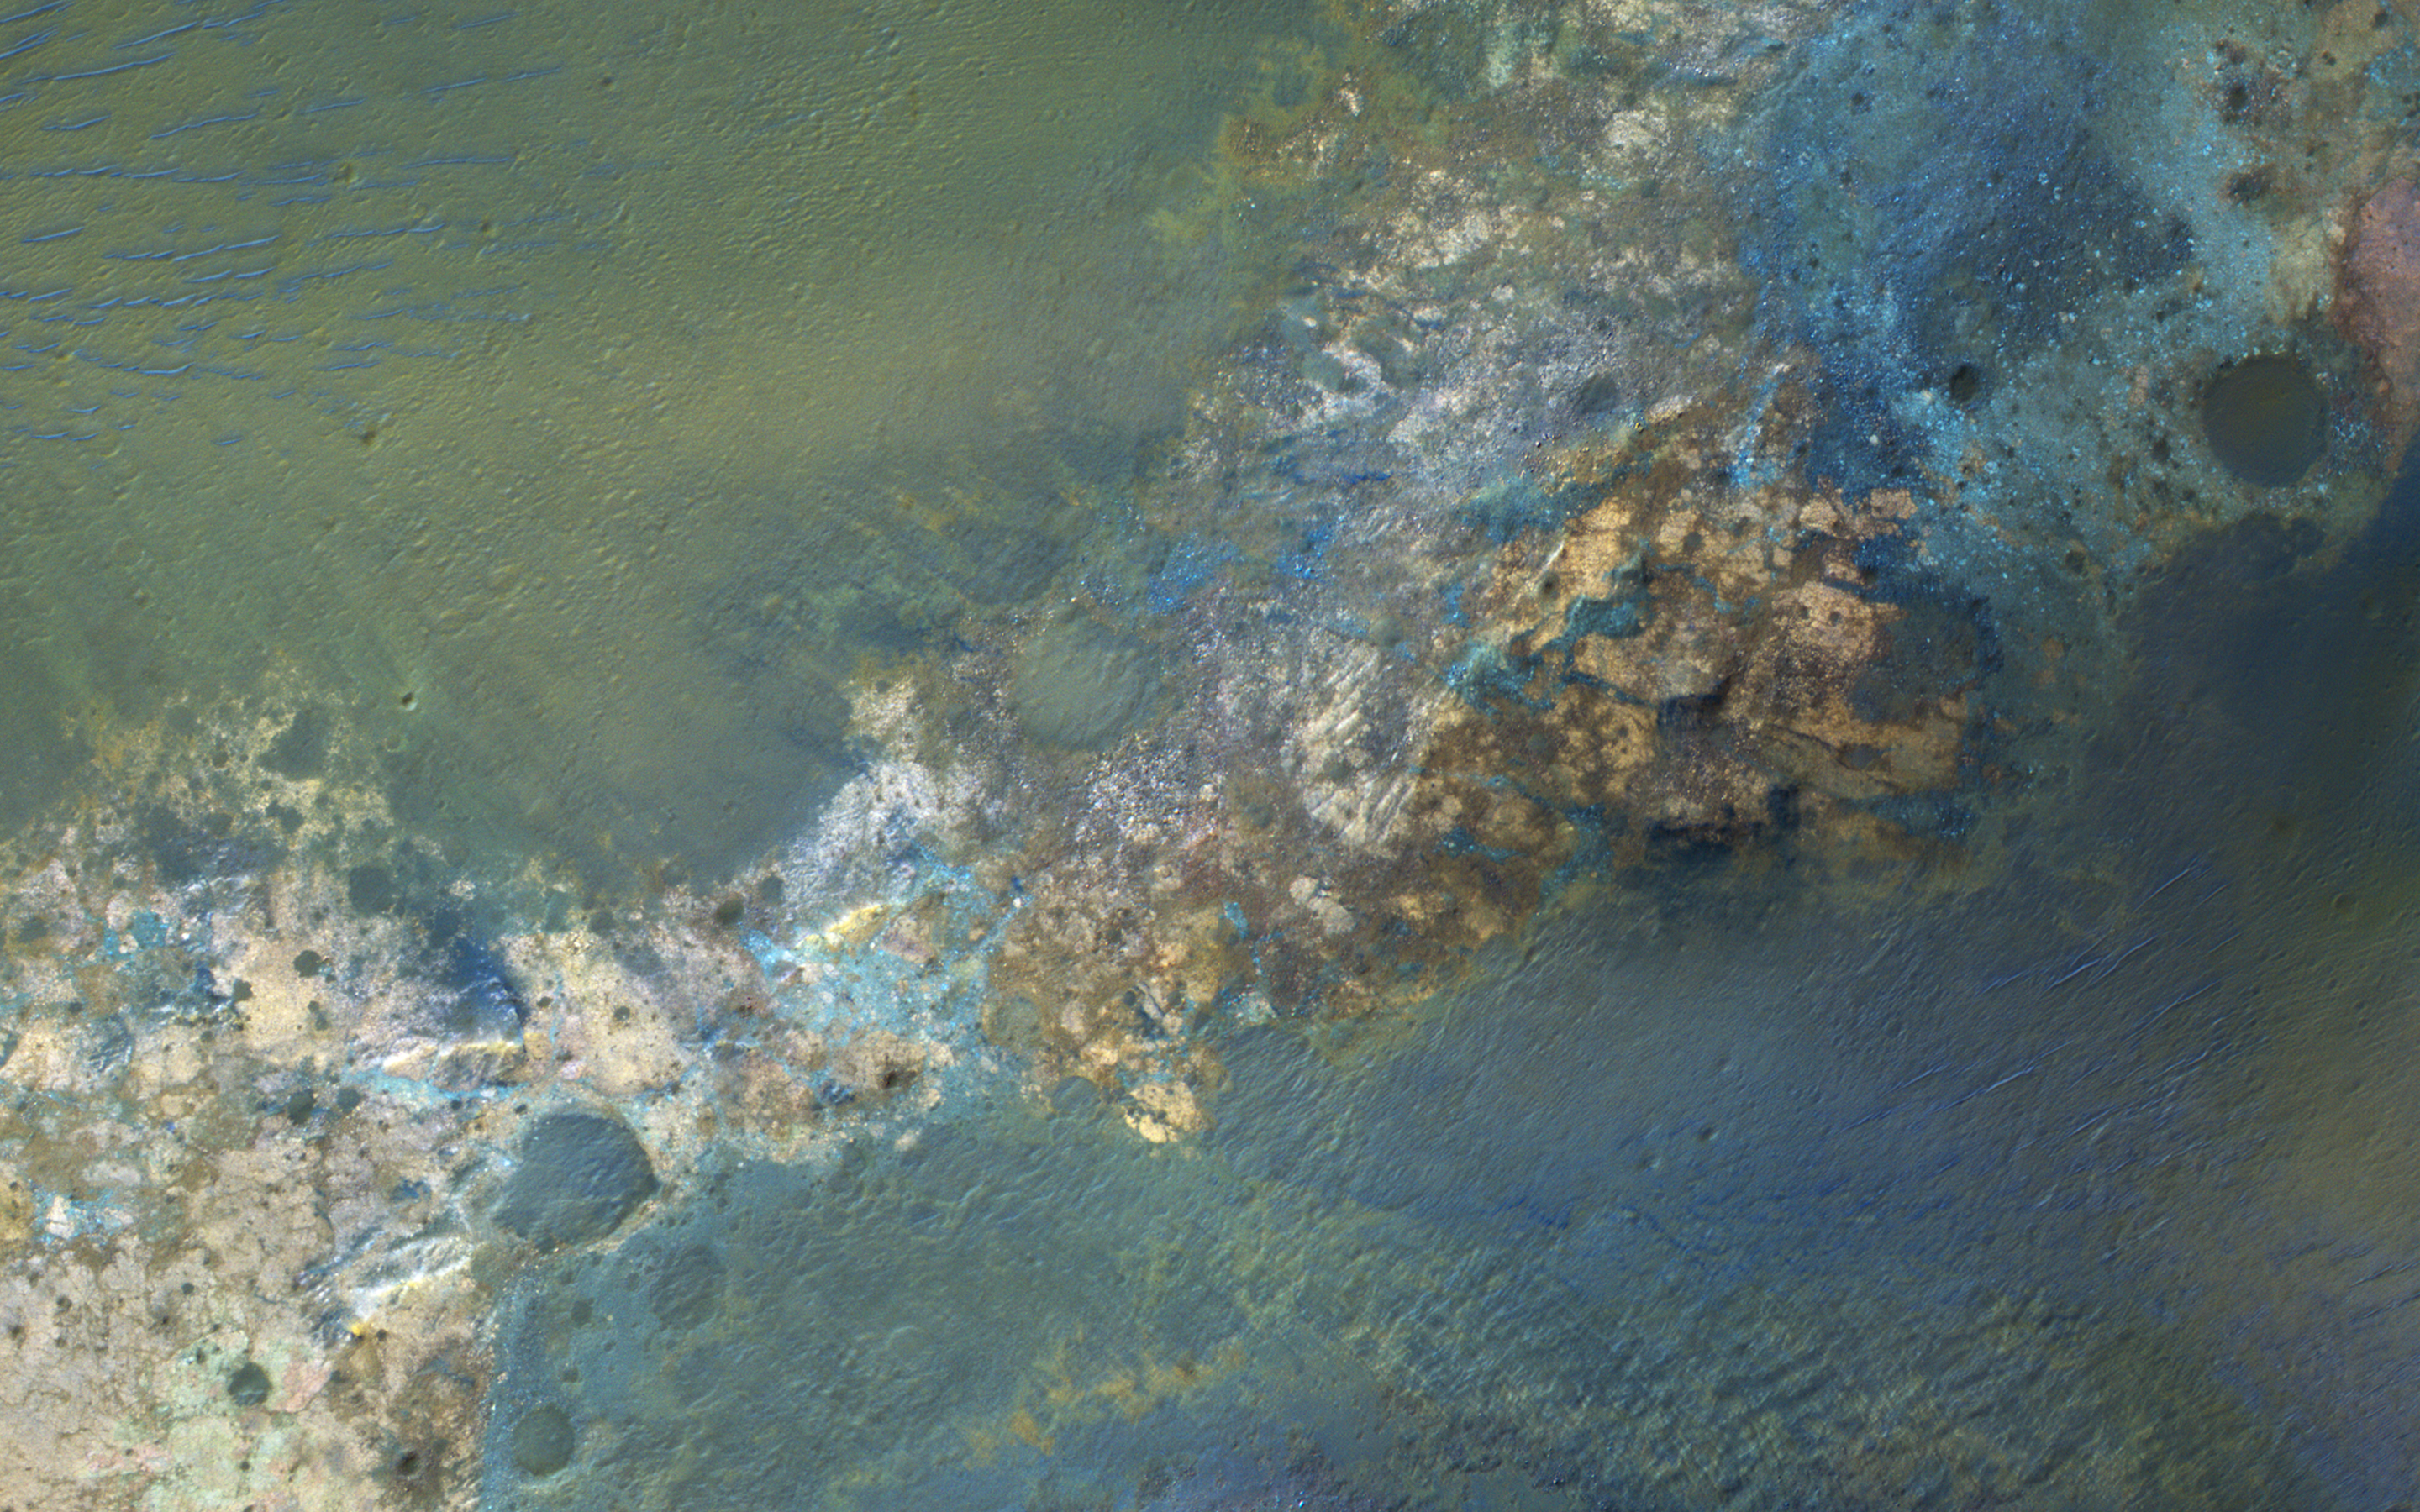

Colorful Bedrock in the Central Uplift of an Impact Crater

Large impact craters rebound from the initial shock, raising deep bedrock to the surface in the central uplift of the crater.

Often this bedrock has greater compositional diversity than the surface layers, because they are from greater depths, older, jumbled, and altered, and very diverse.

The University of Arizona, Tucson, operates HiRISE, which was built by Ball Aerospace & Technologies Corp., Boulder, Colo. NASA’s Jet Propulsion Laboratory, a division of the California Institute of Technology in Pasadena, manages the Mars Reconnaissance Orbiter Project for NASA’s Science Mission Directorate, Washington.

Credit: NASA/JPL-Caltech/Univ. of Arizona